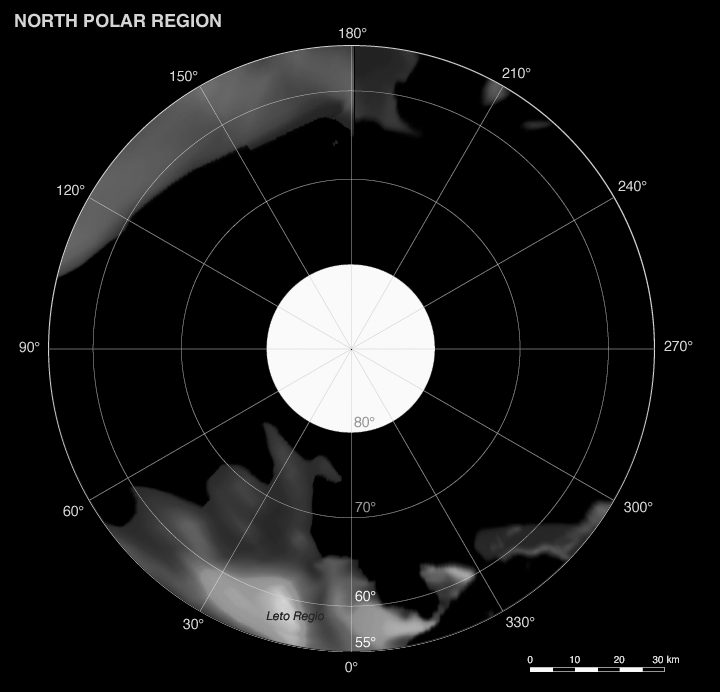

Phoebe: Cartographic Projections (North Polar Map)

This map is part of a group release of Mercator and polar stereographic projections of Saturn’s moon Phoebe. A Mercator projection is a map that preserves directions on a body, but distorts sizes, especially near the poles. For the other maps, see PIA07795 and PIA07797.

This global digital map of Phoebe was created using data taken during the Cassini spacecraft’s close flyby of the small moon in June 2004.

The mosaic is projected into the Mercator projection within the latitude range of 57 degrees south to 57 degrees north latitude; the stereographic projections represent latitudes greater and lower than plus or minus 55 degrees. Thus, this map meets the standard scale of 1:1,000,000 recommended by the U.S. Geological Survey.

The projections are conformal, the quadrangles overlap and the scale of the poles was chosen such that the circumference of the stereographic projection is identical to the width of the Mercator projection.

The nomenclature (naming scheme) was proposed by the Cassini imaging team and has yet to be validated by the International Astronomical Union. Resolution of the digital mosaic is 233 meters (764 feet) per pixel, although the highest resolution images have resolutions of 70 meters (230 feet) per pixel.

The mean radius of Phoebe is 106.8 kilometers (66 miles).

See PIA07775 for a global mosaic of Phoebe in Equidistant projection. Equidistant projections preserve distances on a body, with some distortion of area and direction.

The Cassini-Huygens mission is a cooperative project of NASA, the European Space Agency and the Italian Space Agency. The Jet Propulsion Laboratory, a division of the California Institute of Technology in Pasadena, manages the mission for NASA’s Science Mission Directorate, Washington, D.C. The Cassini orbiter and its two onboard cameras were designed, developed and assembled at JPL. The imaging operations center is based at the Space Science Institute in Boulder, Colo.

Credit: NASA/JPL/Space Science Institute